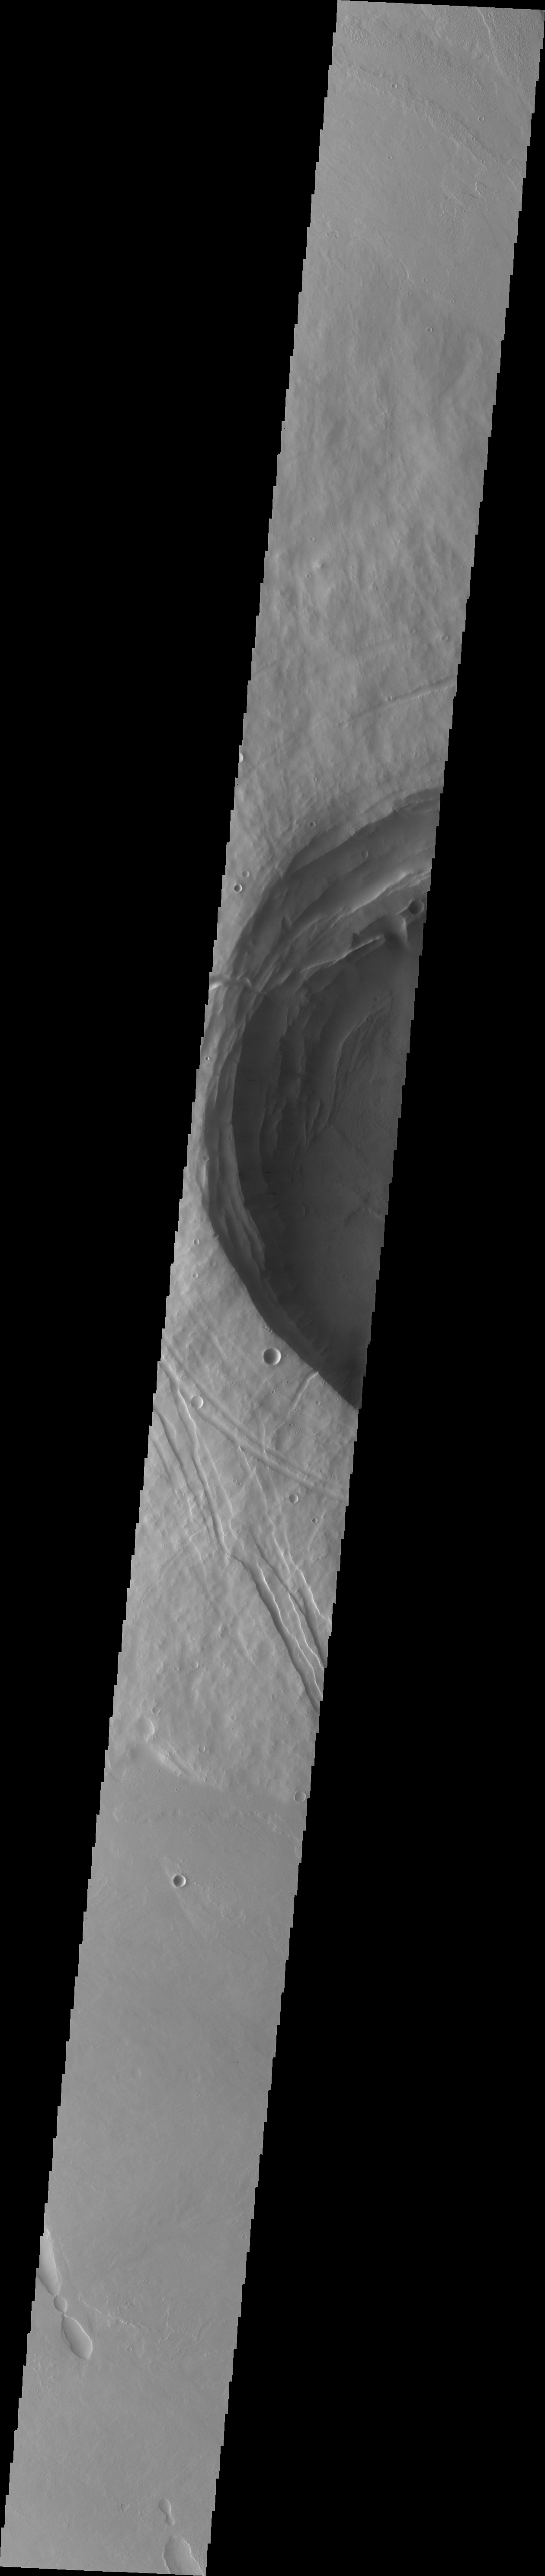

Biblis Patera

This VIS image crosses Biblis Patera. Note the large size and depth of the summit caldera in relation to the size of the entire construct.

Image information: VIS instrument. Latitude 2.1N, Longitude 235.9E. 35 meter/pixel resolution.

Please see the THEMIS Data Citation Note for details on crediting THEMIS images.

Note: this THEMIS visual image has not been radiometrically nor geometrically calibrated for this preliminary release. An empirical correction has been performed to remove instrumental effects. A linear shift has been applied in the cross-track and down-track direction to approximate spacecraft and planetary motion. Fully calibrated and geometrically projected images will be released through the Planetary Data System in accordance with Project policies at a later time.

NASA’s Jet Propulsion Laboratory manages the 2001 Mars Odyssey mission for NASA’s Office of Space Science, Washington, D.C. The Thermal Emission Imaging System (THEMIS) was developed by Arizona State University, Tempe, in collaboration with Raytheon Santa Barbara Remote Sensing. The THEMIS investigation is led by Dr. Philip Christensen at Arizona State University. Lockheed Martin Astronautics, Denver, is the prime contractor for the Odyssey project, and developed and built the orbiter. Mission operations are conducted jointly from Lockheed Martin and from JPL, a division of the California Institute of Technology in Pasadena.

Credit: NASA/JPL/ASU